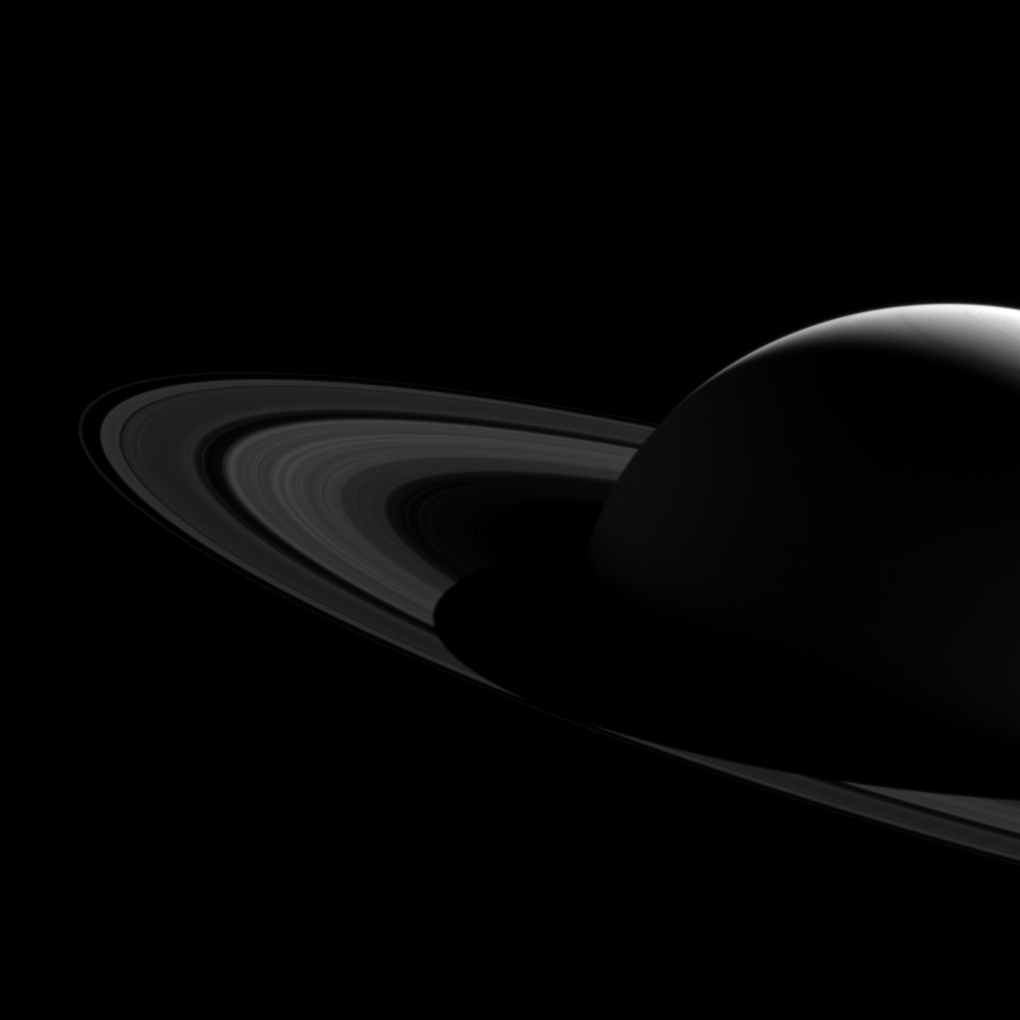

Barely Bisected Rings

Saturn’s shadow stretched beyond the edge of its rings for many years after Cassini first arrived at Saturn, casting an ever-lengthening shadow that reached its maximum extent at the planet’s 2009 equinox. This image captured the moment in 2015 when the shrinking shadow just barely reached across the entire main ring system. The shadow will continue to shrink until the planet’s northern summer solstice, at which point it will once again start lengthening across the rings, reaching across them in 2019.

Like Earth, Saturn is tilted on its axis. And, just as on Earth, as the sun climbs higher in the sky, shadows get shorter. The projection of the planet’s shadow onto the rings shrinks and grows over the course of its 29-year-long orbit, as the angle of the sun changes with respect to Saturn’s equator.

This view looks toward the sunlit side of the rings from about 11 degrees above the ring plane. The image was taken in visible light with the Cassini spacecraft wide-angle camera on Jan. 16, 2015.

The view was obtained at a distance of approximately 1.6 million miles (2.5 million kilometers) from Saturn. Image scale is about 90 miles (150 kilometers) per pixel.

The Cassini mission is a cooperative project of NASA, ESA (the European Space Agency) and the Italian Space Agency. The Jet Propulsion Laboratory, a division of the California Institute of Technology in Pasadena, manages the mission for NASA’s Science Mission Directorate, Washington. The Cassini orbiter and its two onboard cameras were designed, developed and assembled at JPL. The imaging operations center is based at the Space Science Institute in Boulder, Colorado.

Credit: NASA/JPL-Caltech/Space Science Institute